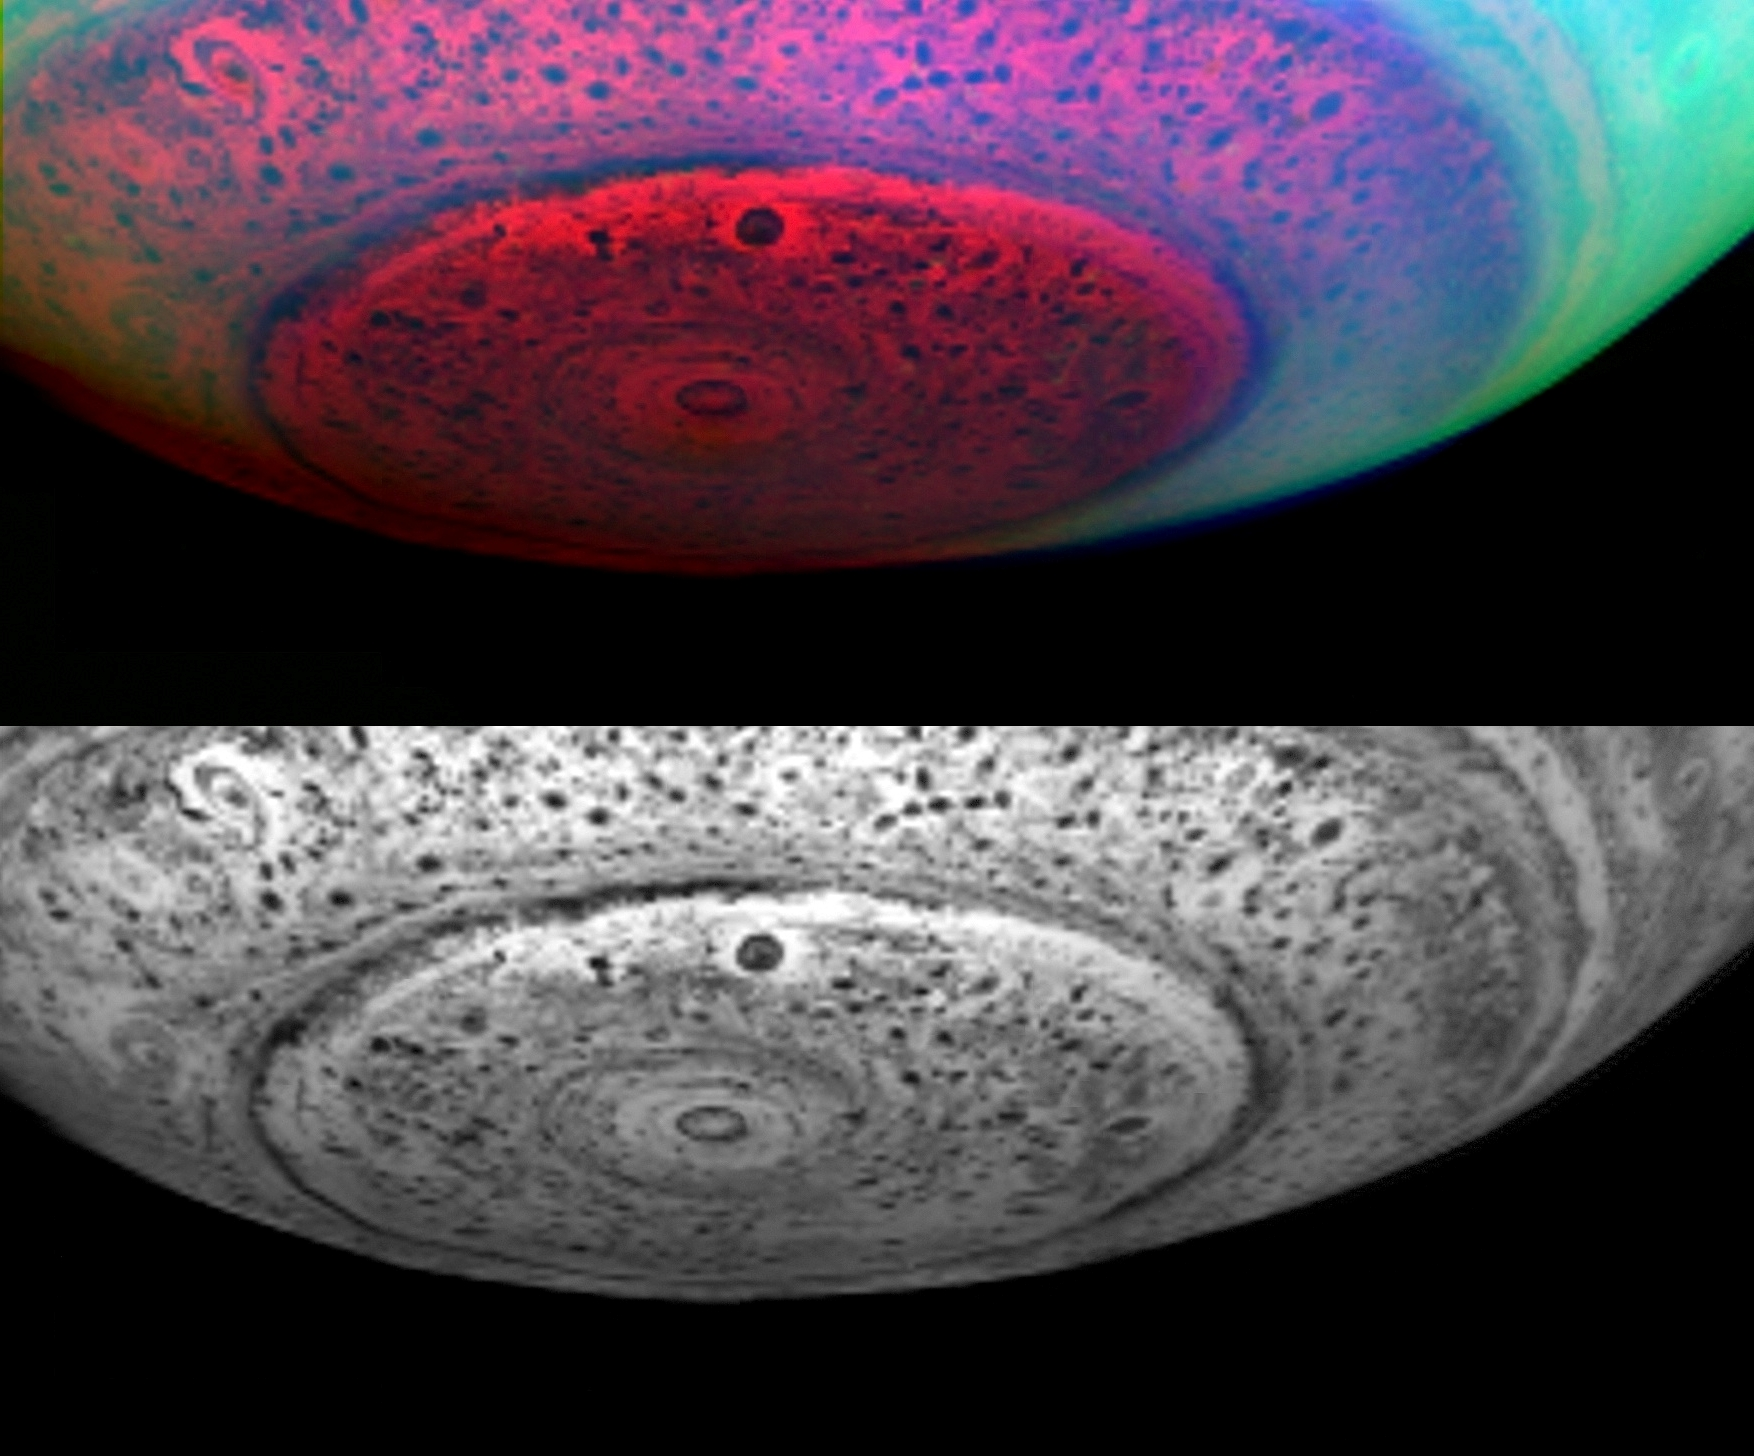

Saturn’s South Polar Region Revealed

These two images of Saturn show the entire south polar region, not just the little area around the core of the hurricane-like vortex. Earth-like storm patterns seem to be powering this vortex.

These images were taken in the near-infrared on May 11, 2007, from a distance of 416,000 kilometers (258,500 miles), and with a phase angle of 36 degrees.

From this distance, the resolution is 208 kilometers (128 miles) per pixel. The lower image represents 5.04 microns, a near-infrared wavelength some seven times the reddest wavelength visible to the human eye. At this wavelength, the planet’s own heat produces an internal glow against which clouds deep within Saturn are seen in silhouette. Thus, dark areas represent thick clouds while bright areas represent clearings in the clouds.

The upper image shows the polar region in false color, with red, green, and blue depicting the appearance of the pole in three different near-infrared colors. Here, red depicts the 5.04 micron image shown in the black and white image above. Green and blue show the polar region, as seen in reflected sunlight at 3.08 and 4.08 micron wavelengths. The aqua color produced by green and blue light together show bright hazes and clouds in the upper atmosphere away from the pole; the lack of an aqua color component over the pole reveals a surprising dearth of upper-level bright hazes and clouds at high latitudes poleward of 73 degrees latitude, perhaps indicative of a general downwelling, heating, and sublimation into gas vapor of aerosol particles there. This clearing of upper-level hazes and clouds then allows—at other wavelengths not depicted here—unusually clear sunlit views of the deep atmosphere of Saturn near the 1-bar level, much deeper than typically seen elsewhere on the planet.

Due to the lack of bright polar hazes, the pole itself shows up only in reddish hues in this color composite. These red hues depict the near-infrared warm glow of Saturn’s interior heat diffusing upward through the clouds, thus revealing clouds at much deeper levels than what can be seen in reflected sunlight. Here, the brightest red coloring indicates clearings between low-lying clouds. These clearings extend downward from just below the haze layer down to about the 5-bar level some 125 kilometers (78 miles) below the upper-level hazes. The eye of the polar vortex is bright, showing that it is nearly cloud free. Dark spots throughout the region reveal the presence of thick convective clouds lurking in the depths of Saturn in the 2 to 5-bar region, about 50 to 125 kilometers (30-80 miles) underneath the hazes. At the edge of the polar region, where the greenish-blue tint of the upper hazes begins, a large ring of thick clouds can be seen in silhouette encircling the planet. Fine strands of streaky cloud material can be seen spiraling into this ring, indicating north/south motions in the planet’s deep, dynamic atmosphere.

The Cassini-Huygens mission is a cooperative project of NASA, the European Space Agency and the Italian Space Agency. The Jet Propulsion Laboratory, a division of the California Institute of Technology in Pasadena, manages the mission for NASA’s Science Mission Directorate, Washington, D.C. The Cassini orbiter was designed, developed and assembled at JPL. The Visual and Infrared Mapping Spectrometer team is based at the University of Arizona.

Credit: NASA/JPL/University of Arizona